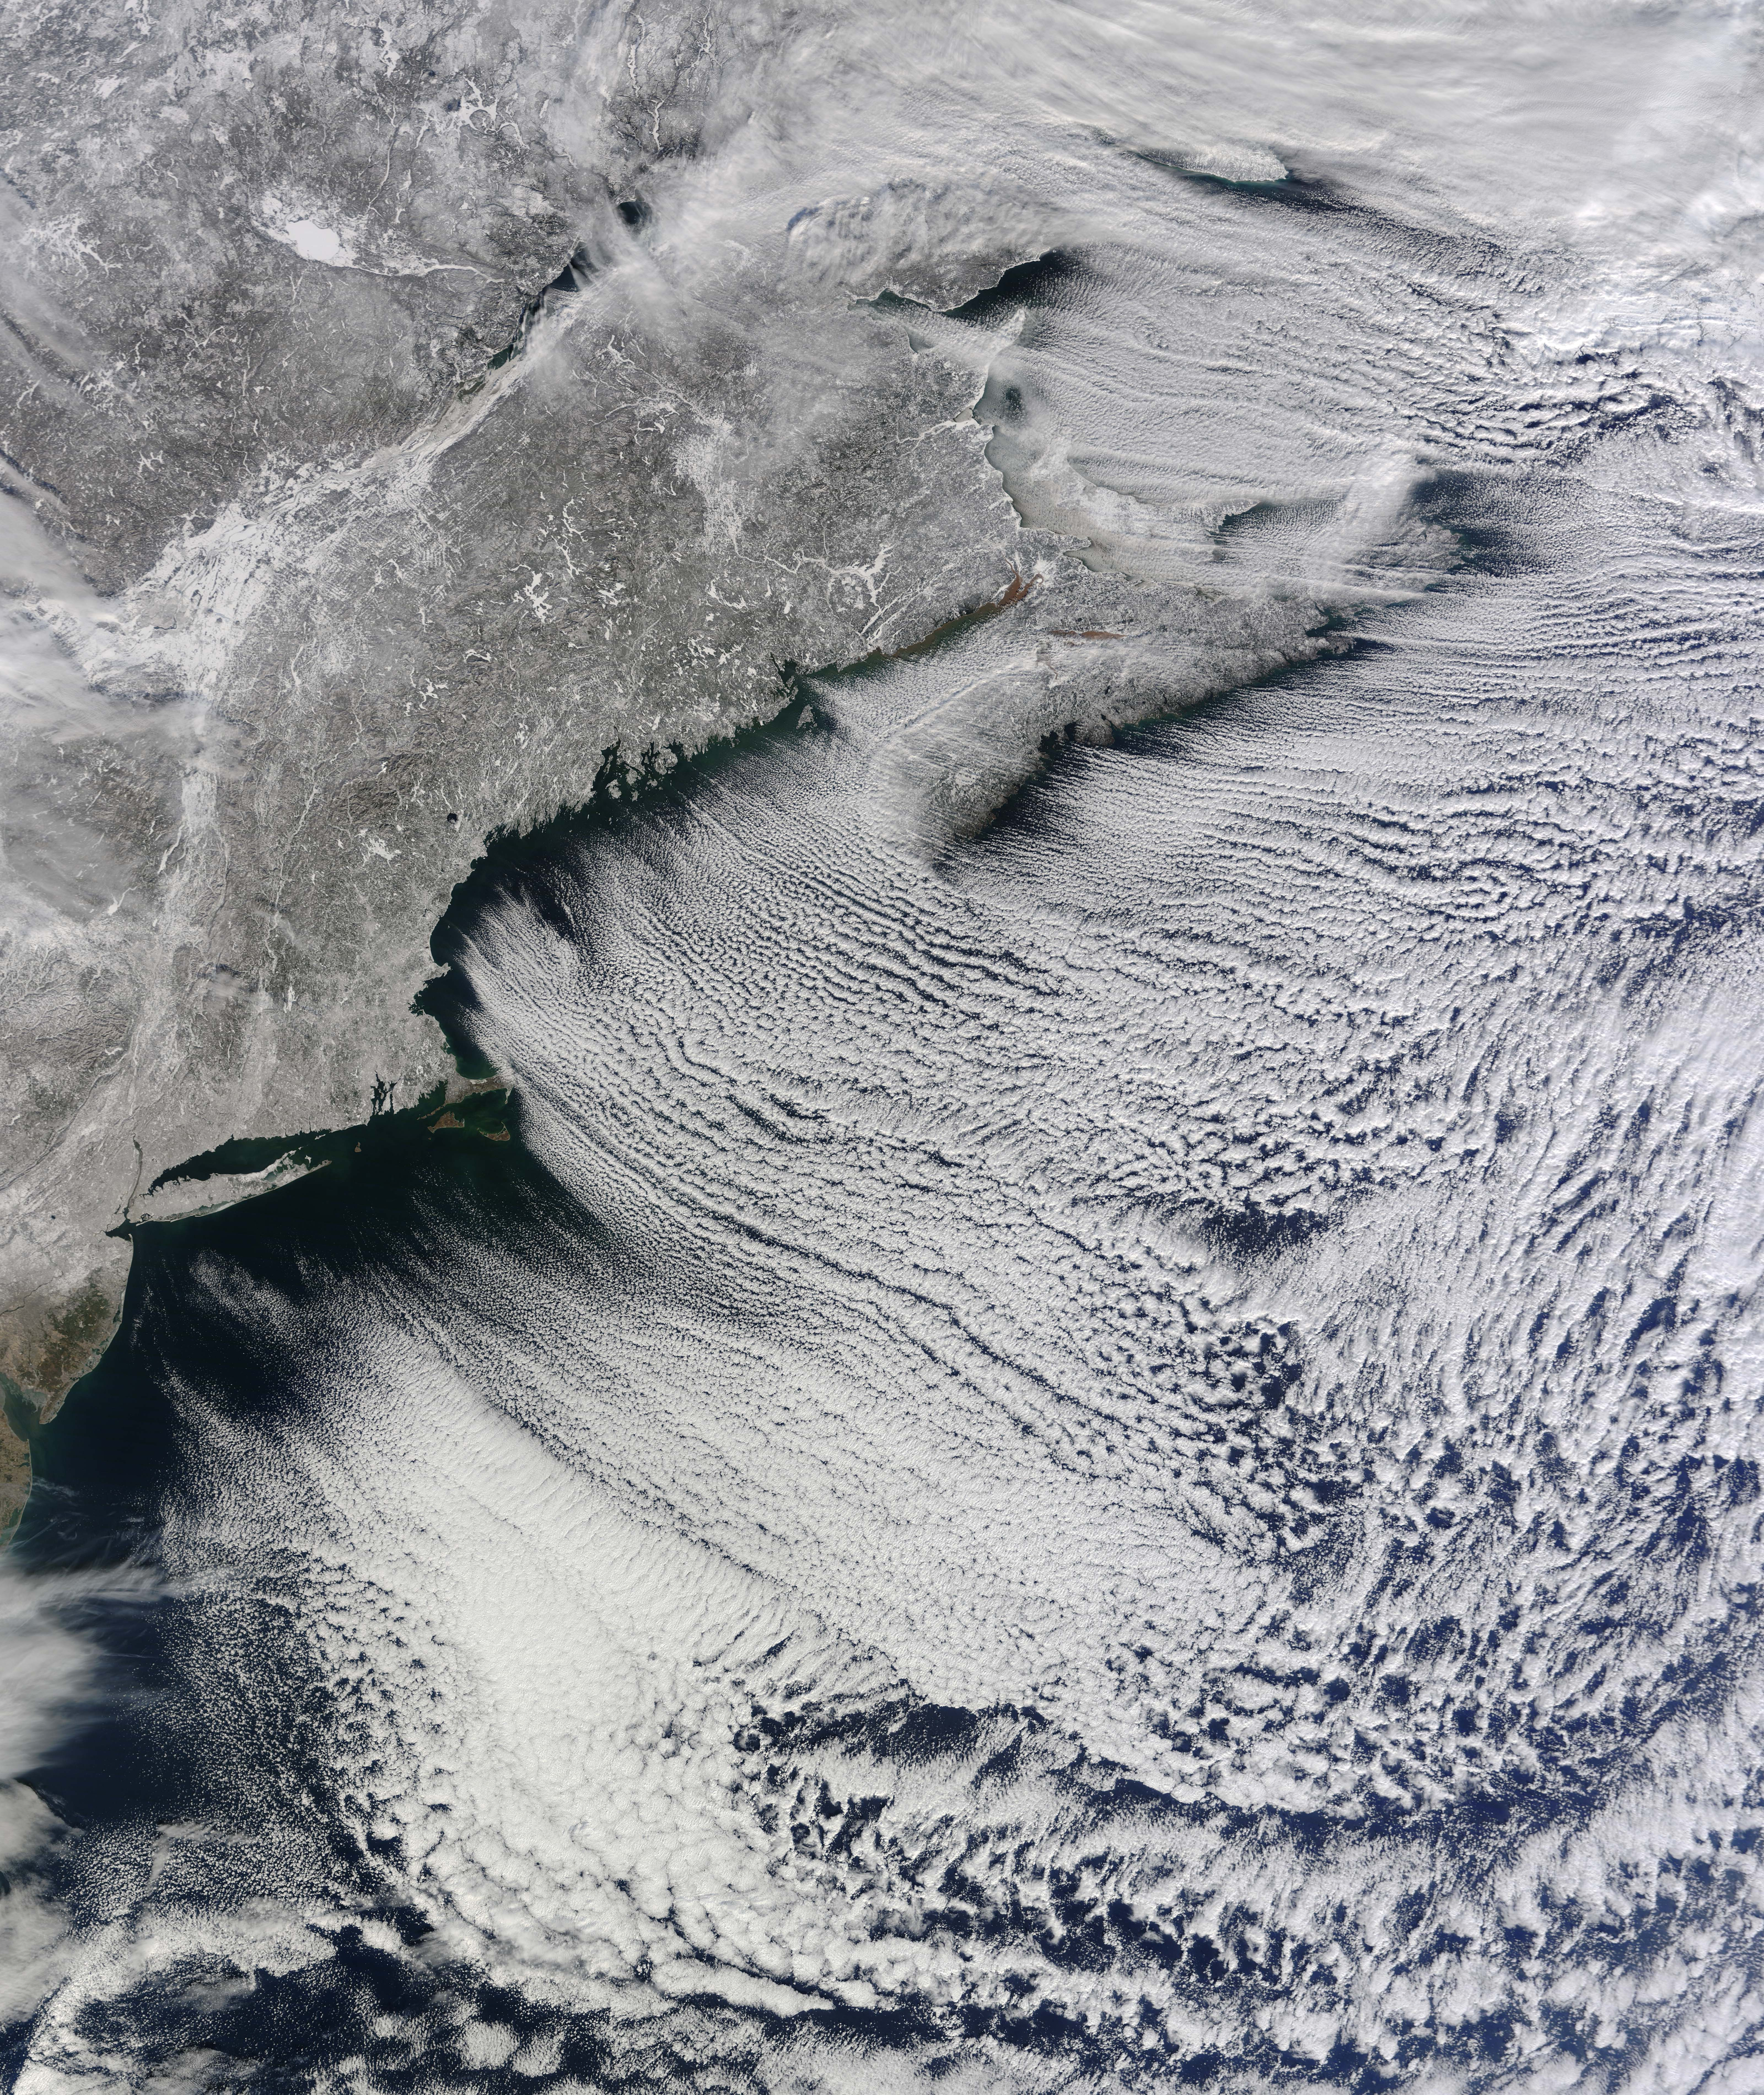

Winter Cloud Streets, North Atlantic

NASA image acquired January 24, 2011 What do you get when you mix below-freezing air temperatures, frigid northwest winds from Canada, and ocean temperatures hovering around 39 to 40 degrees Fahrenheit (4 to 5 degrees Celsius)? Paved highways of clouds across the skies of the North Atlantic. The Moderate Resolution Imaging Spectroradiometer (MODIS) on NASA’s Terra satellite collected this natural-color view of New England, the Canadian Maritimes, and coastal waters at 10:25 a.m. U.S. Eastern Standard Time on January 24, 2011. Lines of clouds stretch from northwest to southeast over the North Atlantic, while the relatively cloudless skies over land afford a peek at the snow that blanketed the Northeast just a few days earlier. Cloud streets form when cold air blows over warmer waters, while a warmer air layer—or temperature inversion—rests over top of both. The comparatively warm water of the ocean gives up heat and moisture to the cold air mass above, and columns of heated air—thermals—naturally rise through the atmosphere. As they hit the temperature inversion like a lid, the air rolls over like the circulation in a pot of boiling water. The water in the warm air cools and condenses into flat-bottomed, fluffy-topped cumulus clouds that line up parallel to the wind. Though they are easy to explain in a broad sense, cloud streets have a lot of mysteries on the micro scale. A NASA-funded researcher from the University of Wisconsin recently observed an unusual pattern in cloud streets over the Great Lakes. Cloud droplets that should have picked up moisture from the atmosphere and grown in size were instead shrinking as they moved over Lake Superior.

Credit: NASA Earth Observatory